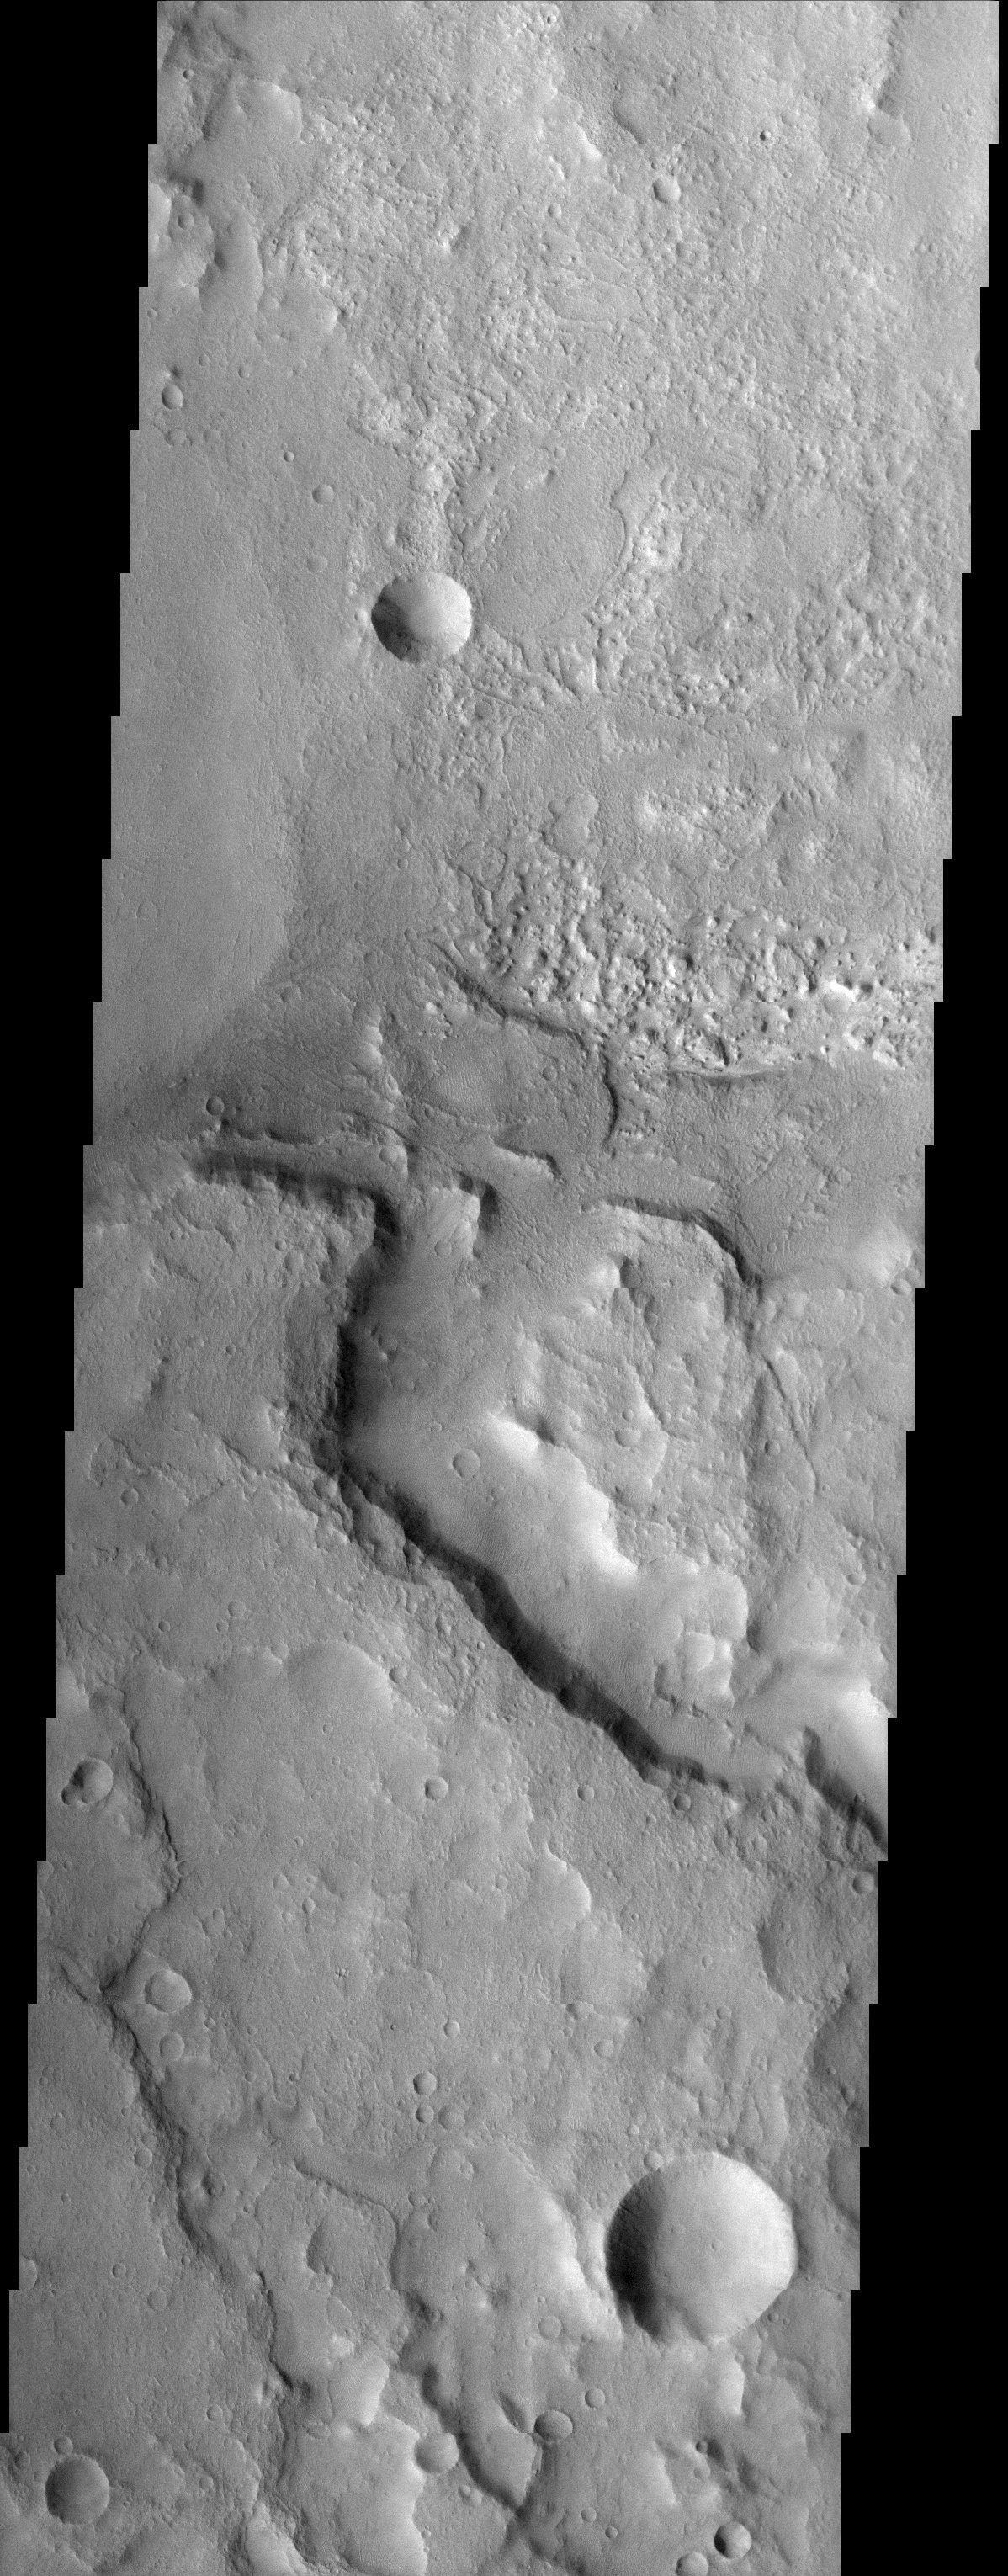

Terra Sirenum Crater

Released 13 October 2003

The floor of this crater in Terra Sirenum contains layered material. The layered sedimentary material on Mars is arguably the most interesting and compelling material on the planet. These layers most likely contain the answers to fundamental questions about Martian geology, climate, and possibly even biology.

Image information: VIS instrument. Latitude -34.1, Longitude 190.4 East (169.6 West). 19 meter/pixel resolution.

Note: this THEMIS visual image has not been radiometrically nor geometrically calibrated for this preliminary release. An empirical correction has been performed to remove instrumental effects. A linear shift has been applied in the cross-track and down-track direction to approximate spacecraft and planetary motion. Fully calibrated and geometrically projected images will be released through the Planetary Data System in accordance with Project policies at a later time.

NASA’s Jet Propulsion Laboratory manages the 2001 Mars Odyssey mission for NASA’s Office of Space Science, Washington, D.C. The Thermal Emission Imaging System (THEMIS) was developed by Arizona State University, Tempe, in collaboration with Raytheon Santa Barbara Remote Sensing. The THEMIS investigation is led by Dr. Philip Christensen at Arizona State University. Lockheed Martin Astronautics, Denver, is the prime contractor for the Odyssey project, and developed and built the orbiter. Mission operations are conducted jointly from Lockheed Martin and from JPL, a division of the California Institute of Technology in Pasadena.

Credit: NASA/JPL/Arizona State University